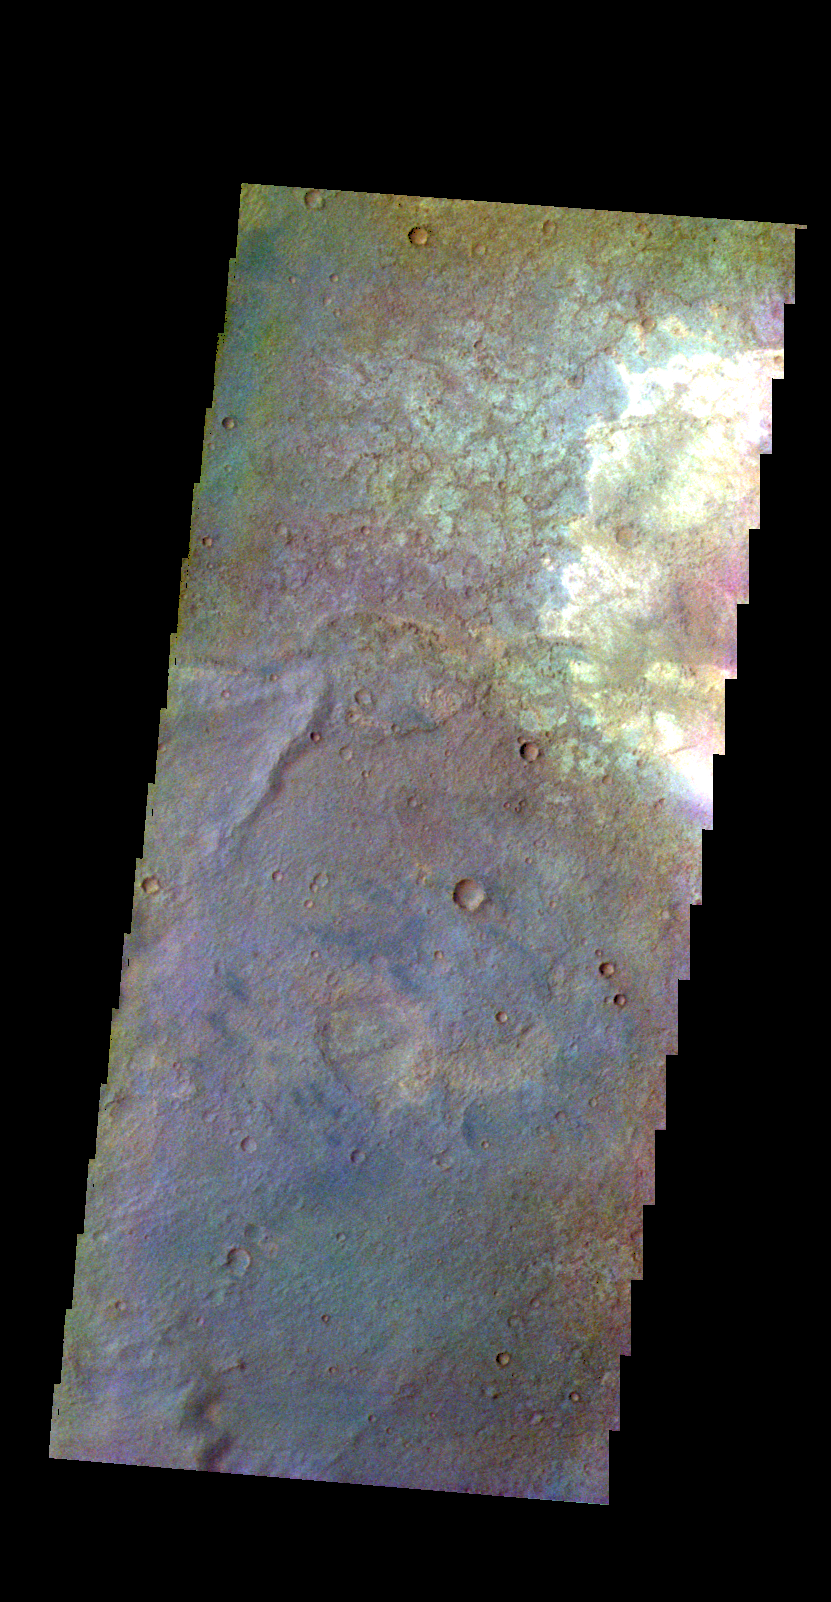

Terra Sabaea – False Color

The THEMIS VIS camera contains 5 filters. The data from different filters can be combined in multiple ways to create a false color image. These false color images may reveal subtle variations of the surface not easily identified in a single band image. Today’s false color image shows part of the plains of Terra Sabaea. This image shows that there are multiple materials on the surface in this region.

Credit: NASA/JPL-Caltech/ASU